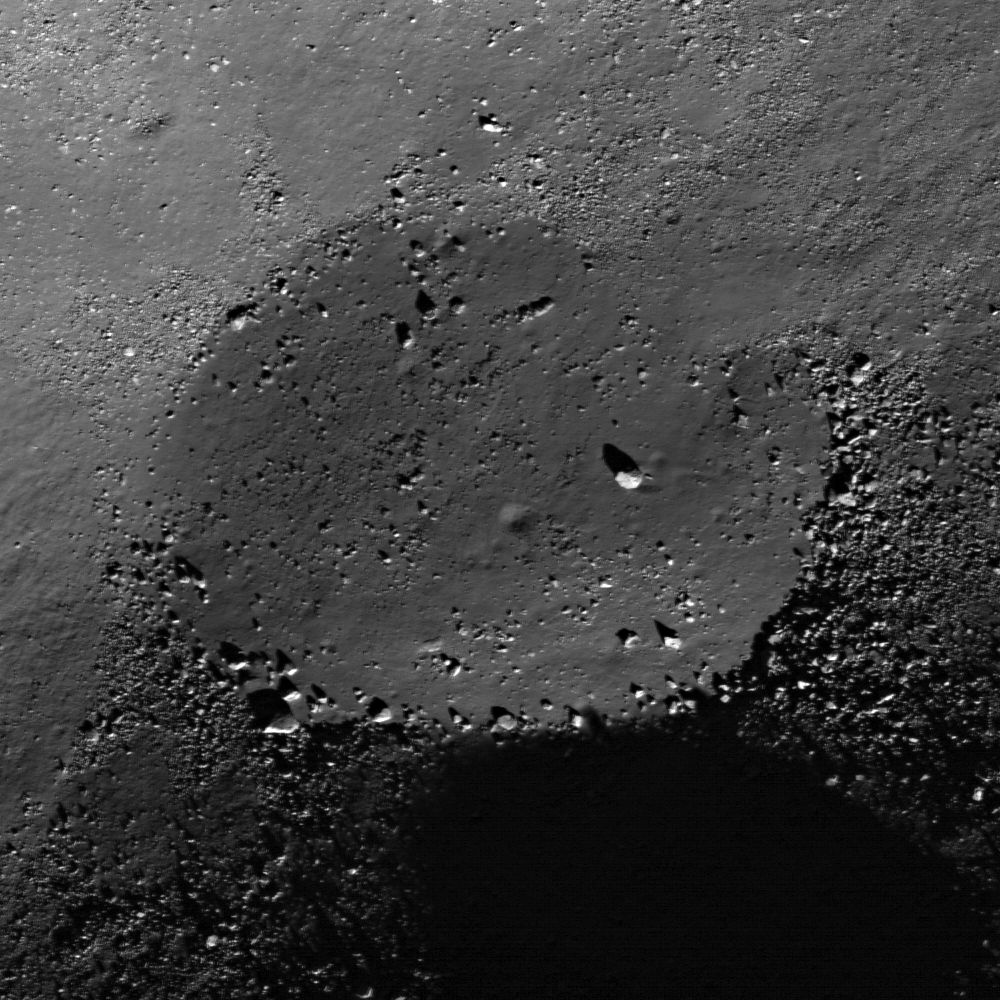

Mare Frigoris Constellation Region of Interest

NASA’s Lunar Reconnaissance Orbiter captured this image of the floor of a l.2-km diameter crater in the Mare Frigoris Constellation Region of Interest.

Samples from small, relatively fresh craters like the one above may someday help us learn more about Mare Frigoris and its place in lunar geologic history. Mare Frigoris is located on the lunar nearside, to the north of the Imbrium and Serenitatis basins. Instead of being low in reflectance like typical mare basalts, its reflectance is intermediate between the mare to the south and highlands terrain to the north. This is likely due to a lower iron and titanium content than any of the sampled mare basalts, making it an intriguing end-member in the spectrum of lunar mare volcanism.

NASA’s Goddard Space Flight Center built and manages the mission for the Exploration Systems Mission Directorate at NASA Headquarters in Washington. The Lunar Reconnaissance Orbiter Camera was designed to acquire data for landing site certification and to conduct polar illumination studies and global mapping. Operated by Arizona State University, LROC consists of a pair of narrow-angle cameras (NAC) and a single wide-angle camera (WAC). The mission is expected to return over 70 terabytes of image data.

Credit: NASA/GSFC/Arizona State University